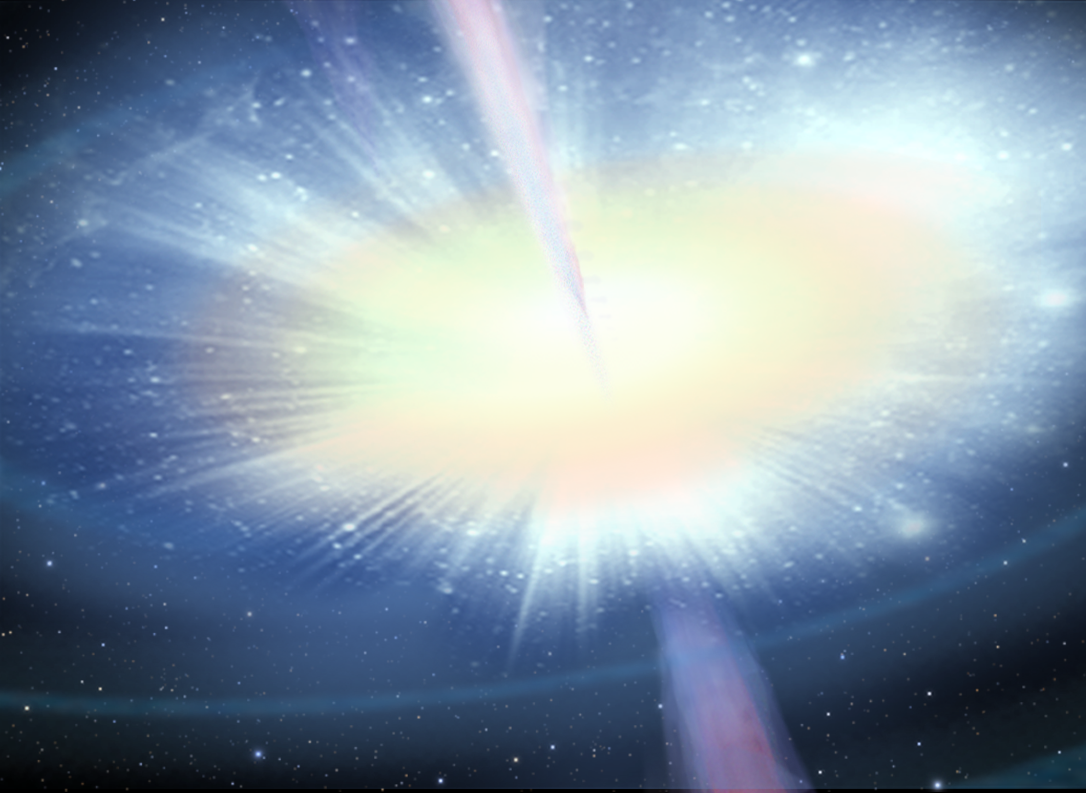

Stellar Merger Model for GRB – Panel 2

Credit: NASA, ESA, and A. Feild (STScI)